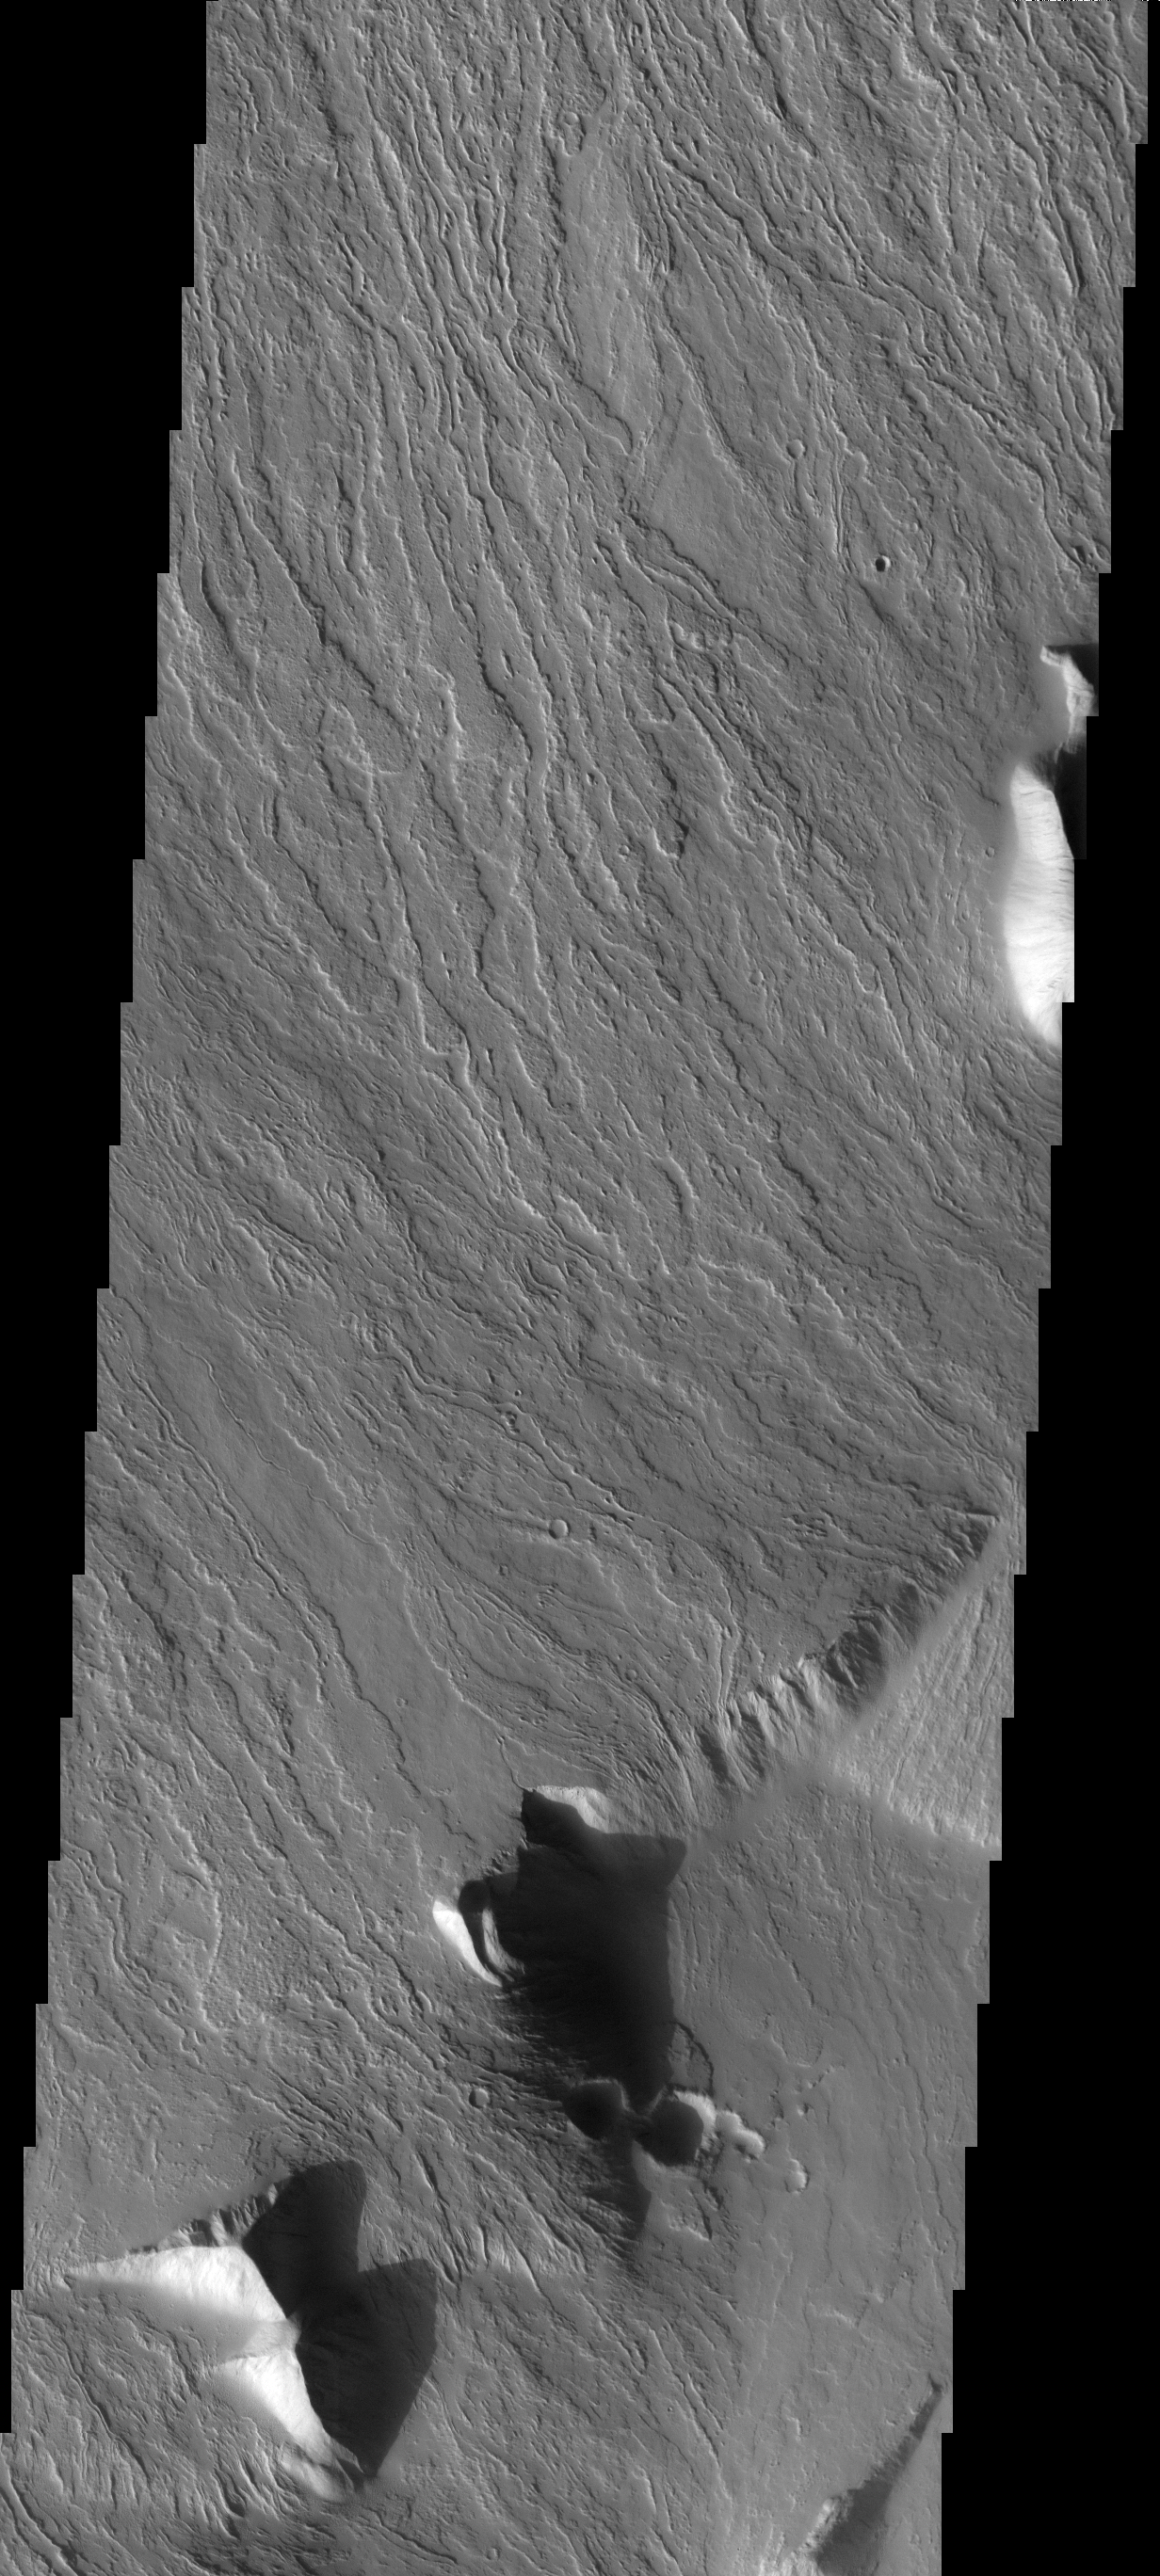

Olympus Mons Flows

This image shows the massive Olympus Mons flows at the basal escarpment.

Image information: VIS instrument. Latitude 14.9S, Longitude 229.1E. 18 meter/pixel resolution.

Note: this THEMIS visual image has not been radiometrically nor geometrically calibrated for this preliminary release. An empirical correction has been performed to remove instrumental effects. A linear shift has been applied in the cross-track and down-track direction to approximate spacecraft and planetary motion. Fully calibrated and geometrically projected images will be released through the Planetary Data System in accordance with Project policies at a later time.

NASA’s Jet Propulsion Laboratory manages the 2001 Mars Odyssey mission for NASA’s Office of Space Science, Washington, D.C. The Thermal Emission Imaging System (THEMIS) was developed by Arizona State University, Tempe, in collaboration with Raytheon Santa Barbara Remote Sensing. The THEMIS investigation is led by Dr. Philip Christensen at Arizona State University. Lockheed Martin Astronautics, Denver, is the prime contractor for the Odyssey project, and developed and built the orbiter. Mission operations are conducted jointly from Lockheed Martin and from JPL, a division of the California Institute of Technology in Pasadena.

Credit: NASA/JPL/ASU